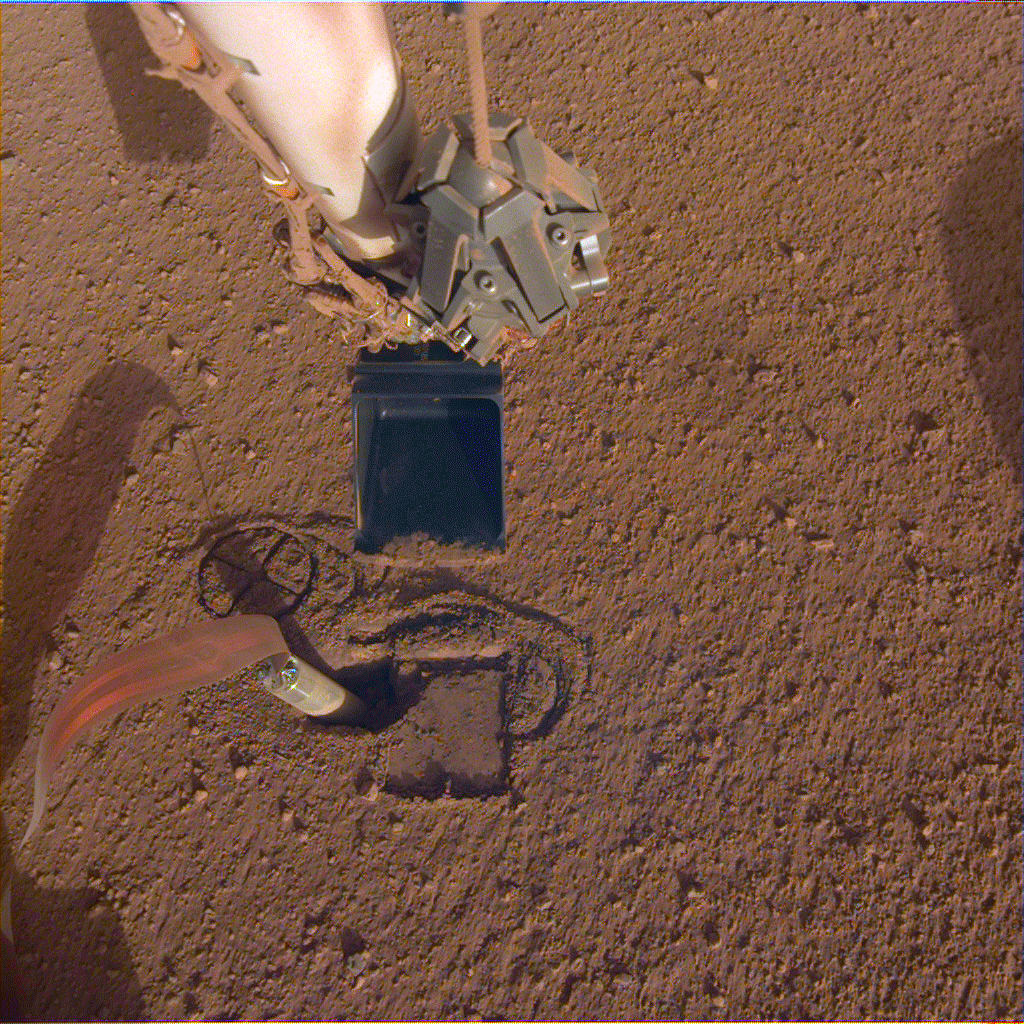

Preparing to Pin the Mole

NASA InSight’s robotic arm will use its scoop to pin the spacecraft’s heat probe, or “mole,” against the wall of its hole. The mole is part of an instrument formally called the Heat Flow and Physical Properties Package, or HP3, provided by the German Aerospace Center (DLR).

JPL manages InSight for NASA’s Science Mission Directorate. InSight is part of NASA’s Discovery Program, managed by the agency’s Marshall Space Flight Center in Huntsville, Alabama. Lockheed Martin Space in Denver built the InSight spacecraft, including its cruise stage and lander, and supports spacecraft operations for the mission.

A number of European partners, including France’s Centre National d’Études Spatiales (CNES) and the German Aerospace Center (DLR), are supporting the InSight mission. CNES and the Institut de Physique du Globe de Paris (IPGP) provided the Seismic Experiment for Interior Structure (SEIS) instrument, with significant contributions from the Max Planck Institute for Solar System Research (MPS) in Germany, the Swiss Institute of Technology (ETH) in Switzerland, Imperial College and Oxford University in the United Kingdom, and JPL. DLR provided the Heat Flow and Physical Properties Package (HP3) instrument, with significant contributions from the Space Research Center (CBK) of the Polish Academy of Sciences and Astronika in Poland. Spain’s Centro de Astrobiología (CAB) supplied the wind sensors.

Credit: NASA/JPL-Caltech